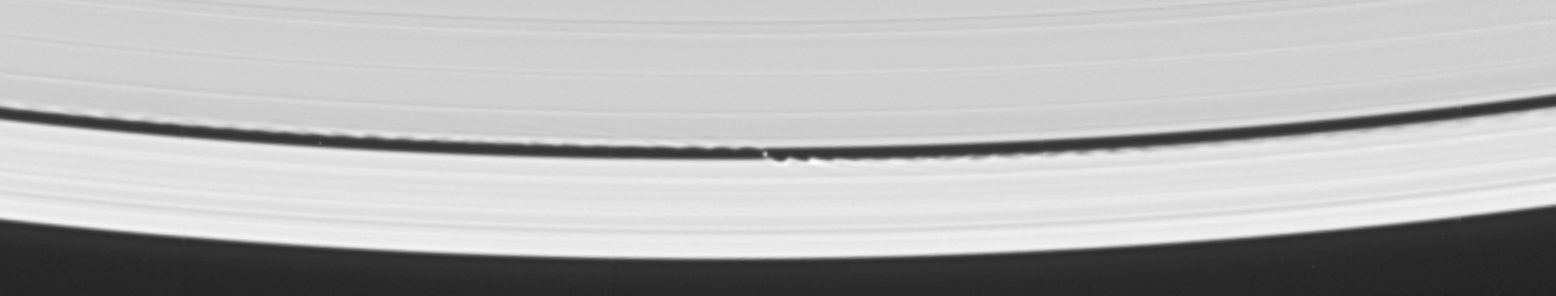

Discovery of the Wavemaker

Cassini’s celestial sleuthing has paid off with a series of images which confirmed earlier suspicions that a small moon was orbiting within the narrow Keeler gap within Saturn’s rings.

This view was created by combining six individual, unmagnified frames from the movie sequence of images in which the moon was discovered. The digital composite view improves the overall resolution of the scene compared to that available in any of the single images (see PIA06238 for the movie sequence).

The Keeler gap is located about 250 kilometers (155 miles) inside the outer edge of the A ring, which is also the outer edge of the bright main rings. The new object is about 7 kilometers (4 miles) across and reflects about 50 percent of the sunlight light that falls upon it — a brightness that is typical of particles in the nearby rings.

The new body has been provisionally named S/2005 S1.

Imaging scientists predicted the moon’s presence and its orbital distance from Saturn after July 2004, when they saw a set of peculiar spiky and wispy features in the Keeler gap’s outer edge. The similarities of the Keeler gap features to those noted in Saturn’s F ring and the Encke gap led the scientists to conclude that a small body, a few kilometers across, was lurking in the center of the Keeler gap, awaiting discovery.

Also included here is a view of the same scene created by combining six individual, unmagnified frames used in the movie sequence. This digital composite view improves the overall resolution of the scene compared to that available in any of the single images.

These images were obtained with the Cassini spacecraft narrow-angle camera on May 1, 2005, at a distance of approximately 1.1 million kilometers (708,000 miles) from Saturn. Resolution in the original image was 8 kilometers (5 miles) per pixel. The images in the movie sequence have been magnified in (the vertical direction only) by a factor of two to aid visibility of features caused within the gap by the moonlet.

The Cassini-Huygens mission is a cooperative project of NASA, the European Space Agency and the Italian Space Agency. The Jet Propulsion Laboratory, a division of the California Institute of Technology in Pasadena, manages the mission for NASA’s Science Mission Directorate, Washington, D.C. The Cassini orbiter and its two onboard cameras were designed, developed and assembled at JPL. The imaging team is based at the Space Science Institute, Boulder, Colo.

Credit: NASA/JPL/Space Science Institute